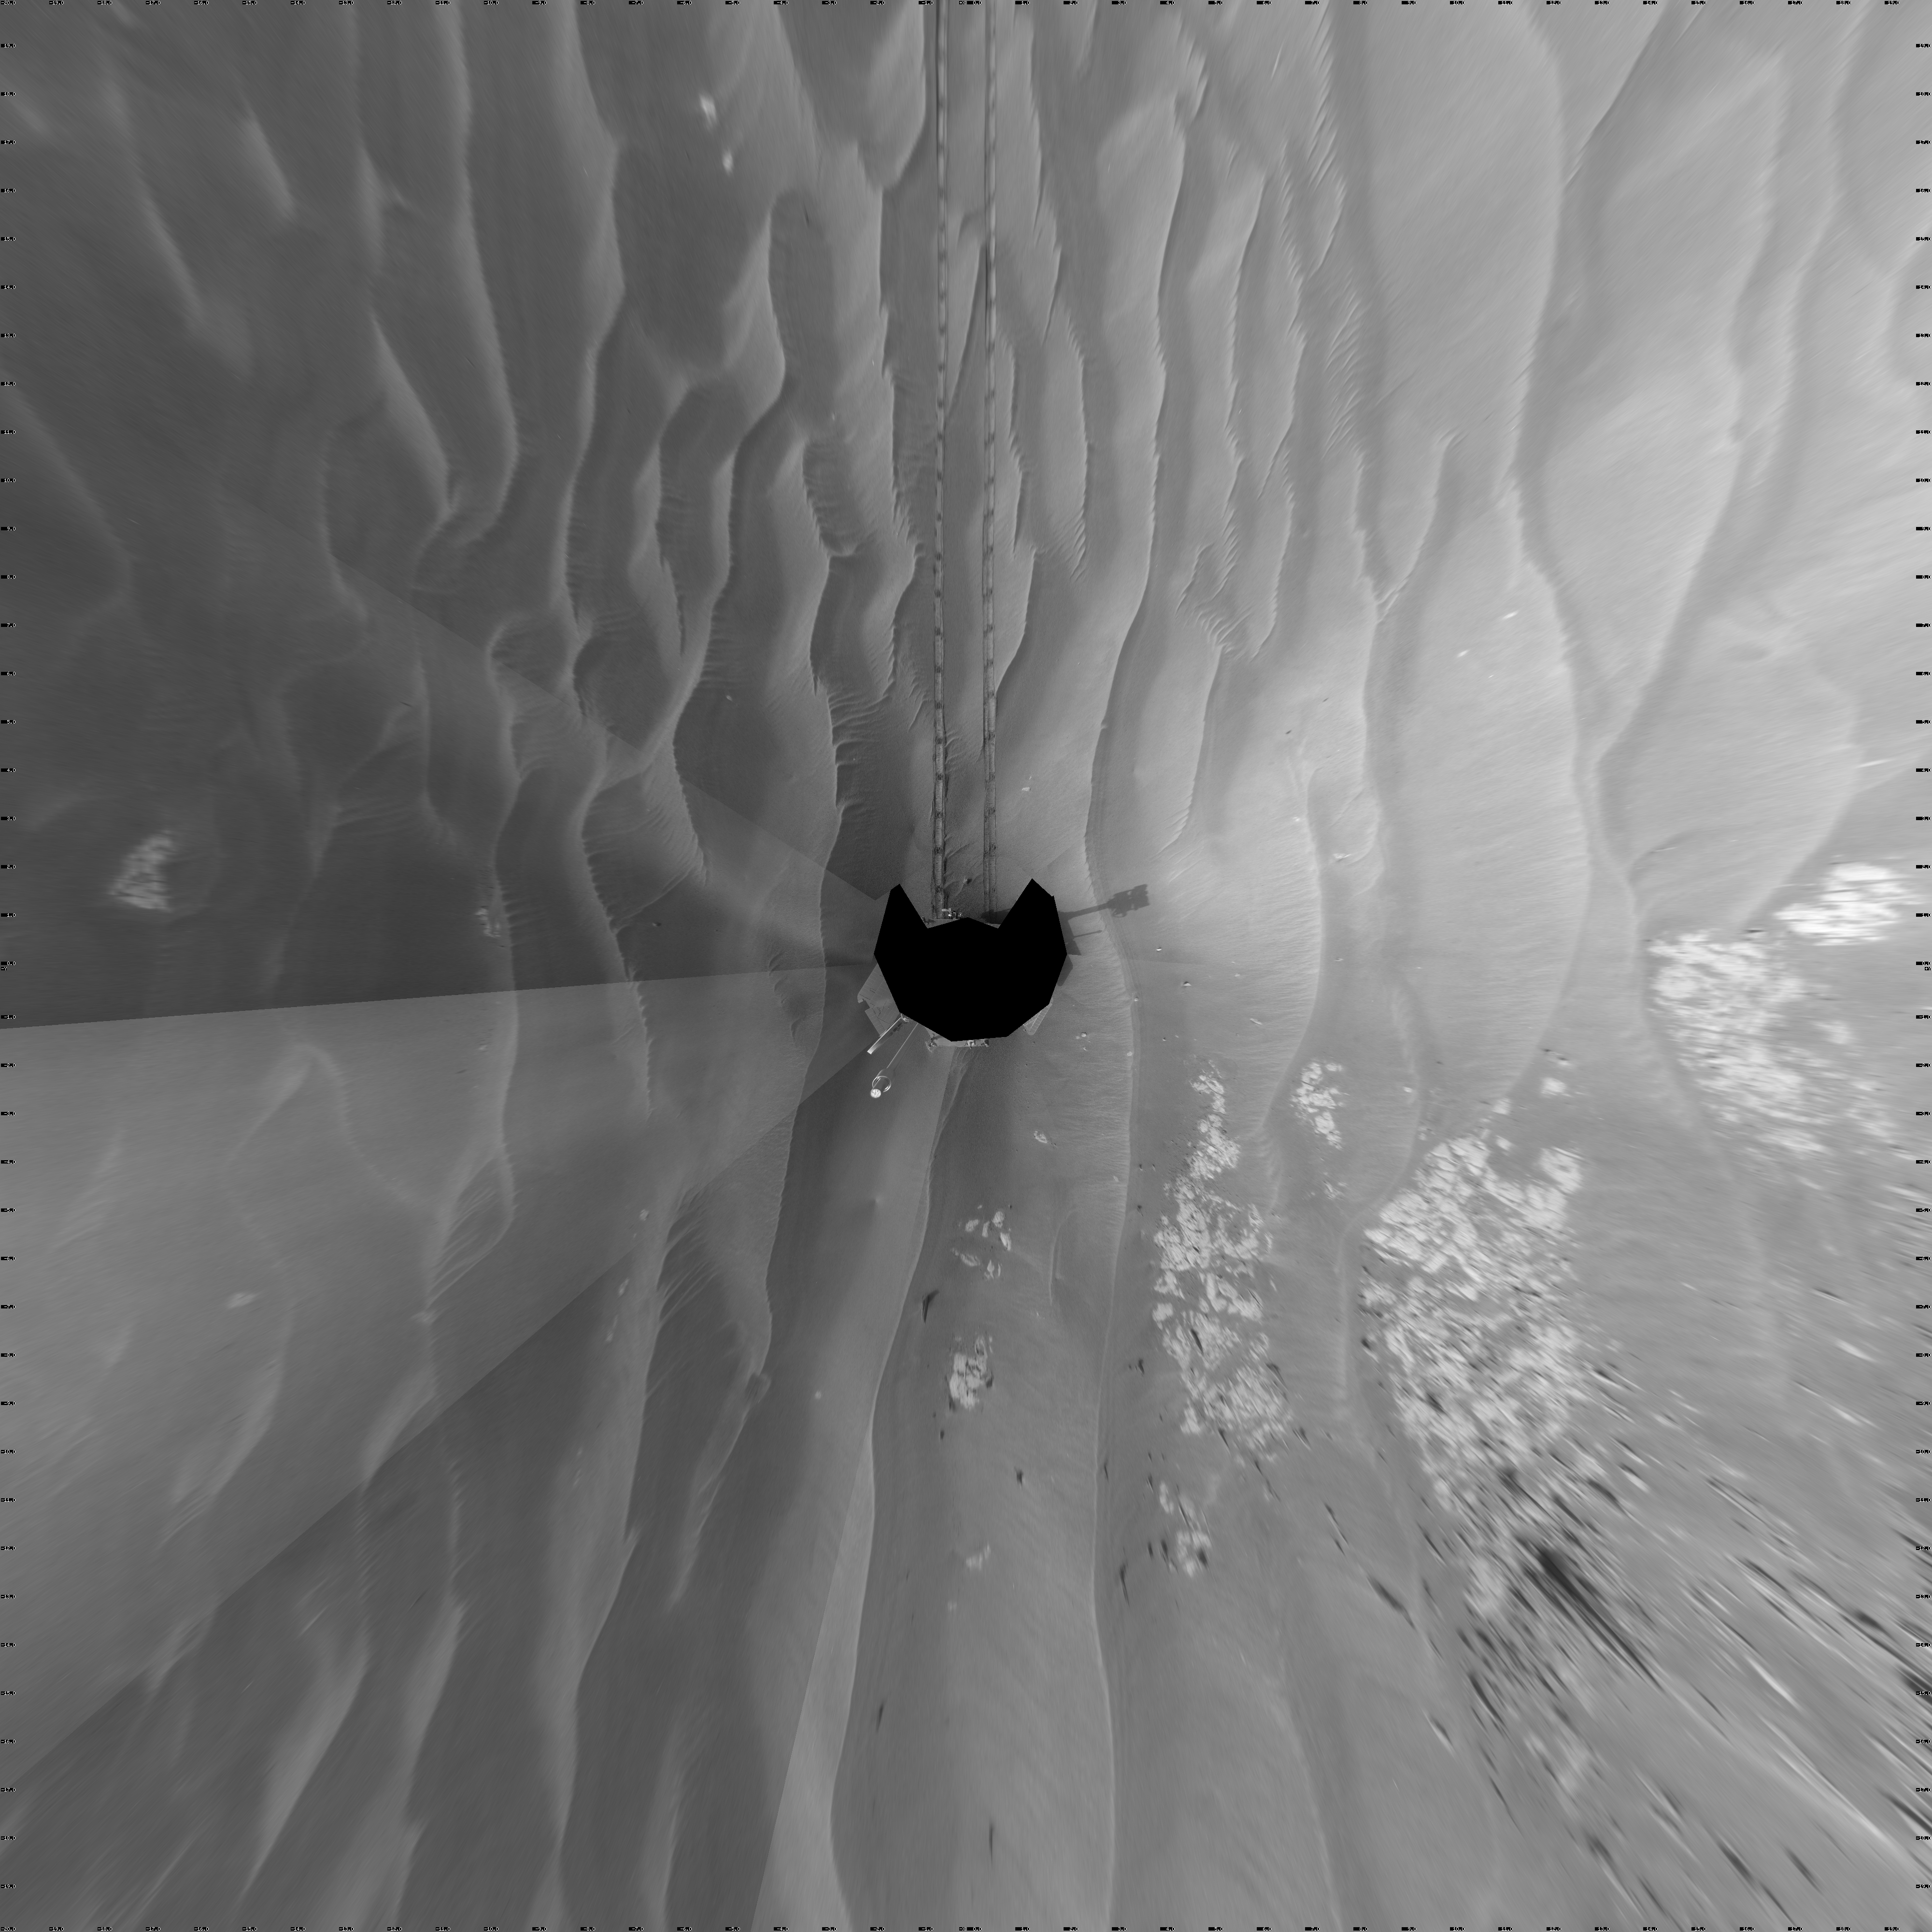

Opportunity’s Surroundings on Sol 1818 (Vertical)

NASA’s Mars Exploration Rover Opportunity used its navigation camera to take the images combined into this full-circle view of the rover’s surroundings during the 1,818th Martian day, or sol, of Opportunity’s surface mission (March 5, 2009). South is at the center; north at both ends.

This view is presented as a vertical projection with geometric seam correction. North is at the top.

The rover had driven 80.3 meters (263 feet) southward earlier on that sol. Tracks from the drive recede northward in this view.

The terrain in this portion of Mars’ Meridiani Planum region includes dark-toned sand ripples and lighter-toned bedrock.

Credit: NASA/JPL-Caltech